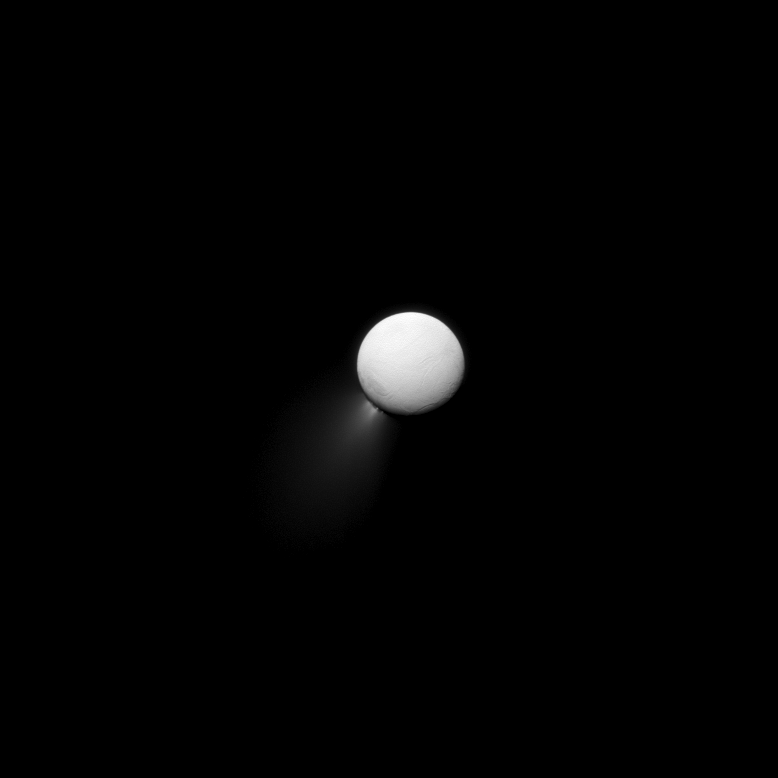

Beautiful Plumage

Like a proud peacock displaying its tail, Enceladus shows off its beautiful plume to the Cassini spacecraft’s cameras.

Enceladus (313 miles, or 504 kilometers across) is seen here illuminated by light reflected off Saturn.

This view looks toward the Saturn-facing side of Enceladus. North on Enceladus is up and rotated 45 degrees to the right. The image was taken in visible light with the Cassini spacecraft narrow-angle camera on Jan. 18, 2013.

The view was acquired at a distance of approximately 483,000 miles (777,000 kilometers) from Enceladus and at a Sun-Enceladus-spacecraft, or phase, angle of 173 degrees. Image scale is 3 miles (5 kilometers) per pixel.

The Cassini-Huygens mission is a cooperative project of NASA, the European Space Agency and the Italian Space Agency. The Jet Propulsion Laboratory, a division of the California Institute of Technology in Pasadena, manages the mission for NASA’s Science Mission Directorate, Washington, D.C. The Cassini orbiter and its two onboard cameras were designed, developed and assembled at JPL. The imaging operations center is based at the Space Science Institute in Boulder, Colo.

Credit: NASA/JPL-Caltech/Space Science Institute